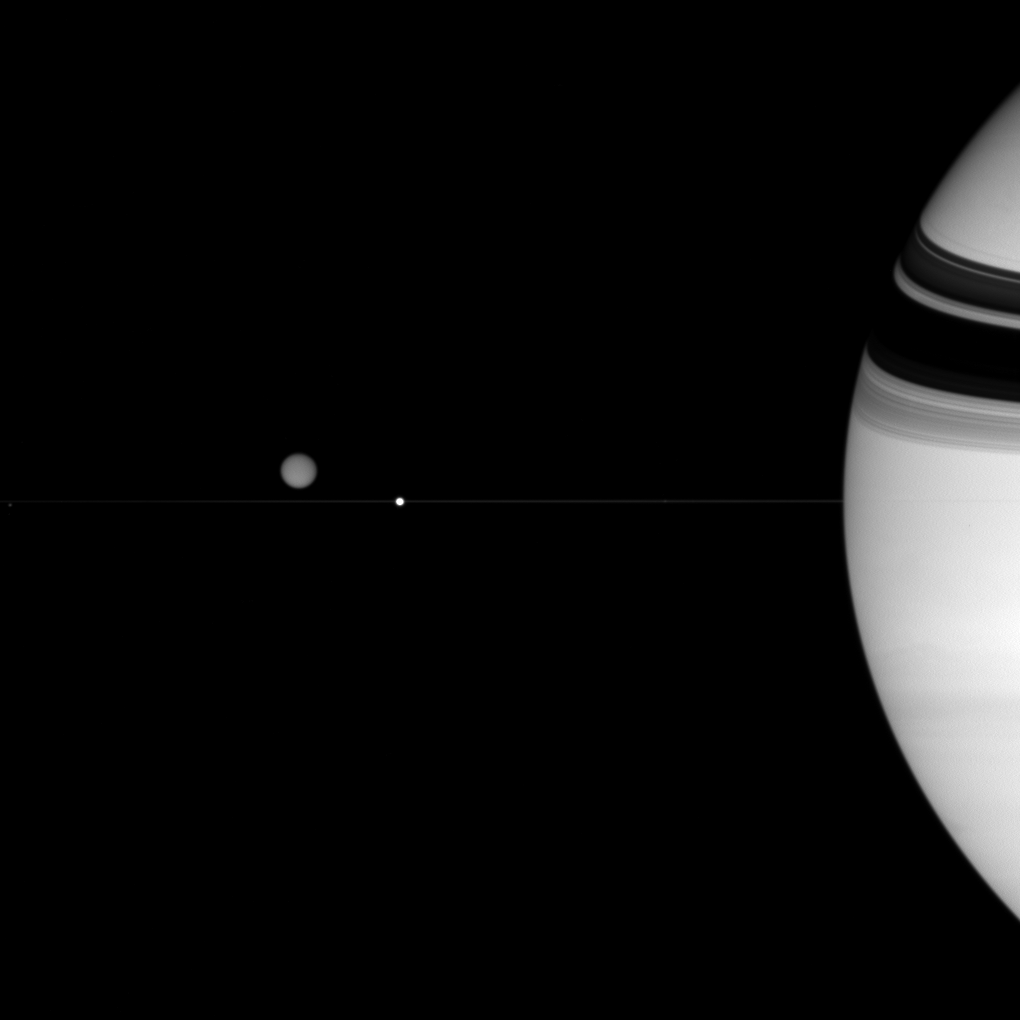

Trio Near the Rings

Three of Saturn’s diverse family of moons are captured in this view.

Smoggy Titan (5,150 kilometers, or 3,200 miles across) hovers above the thin line of the rings. Much smaller Epimetheus (116 kilometers, or 72 miles across) is a mere speck at far left. Bright Enceladus (505 kilometers, or 314 miles across) sits directly in front of the ringplane from the Cassini spacecraft’s vantage point.

Saturn’s rings cast dark shadows onto its northern hemisphere. As the planet approaches equinox in 2009, the shadows will get closer and closer to the equator and shrink in extent, eventually to emerge in the Southern Hemisphere.

The image was taken in visible light with the Cassini spacecraft wide-angle camera on July 23, 2007. The view was acquired at a distance of approximately 1.4 million kilometers (889,000 miles) from Saturn. Image scale is 82 kilometers (51 miles) per pixel.

The Cassini-Huygens mission is a cooperative project of NASA, the European Space Agency and the Italian Space Agency. The Jet Propulsion Laboratory, a division of the California Institute of Technology in Pasadena, manages the mission for NASA’s Science Mission Directorate, Washington, D.C. The Cassini orbiter and its two onboard cameras were designed, developed and assembled at JPL. The imaging operations center is based at the Space Science Institute in Boulder, Colo.

Credit: NASA/JPL/Space Science Institute